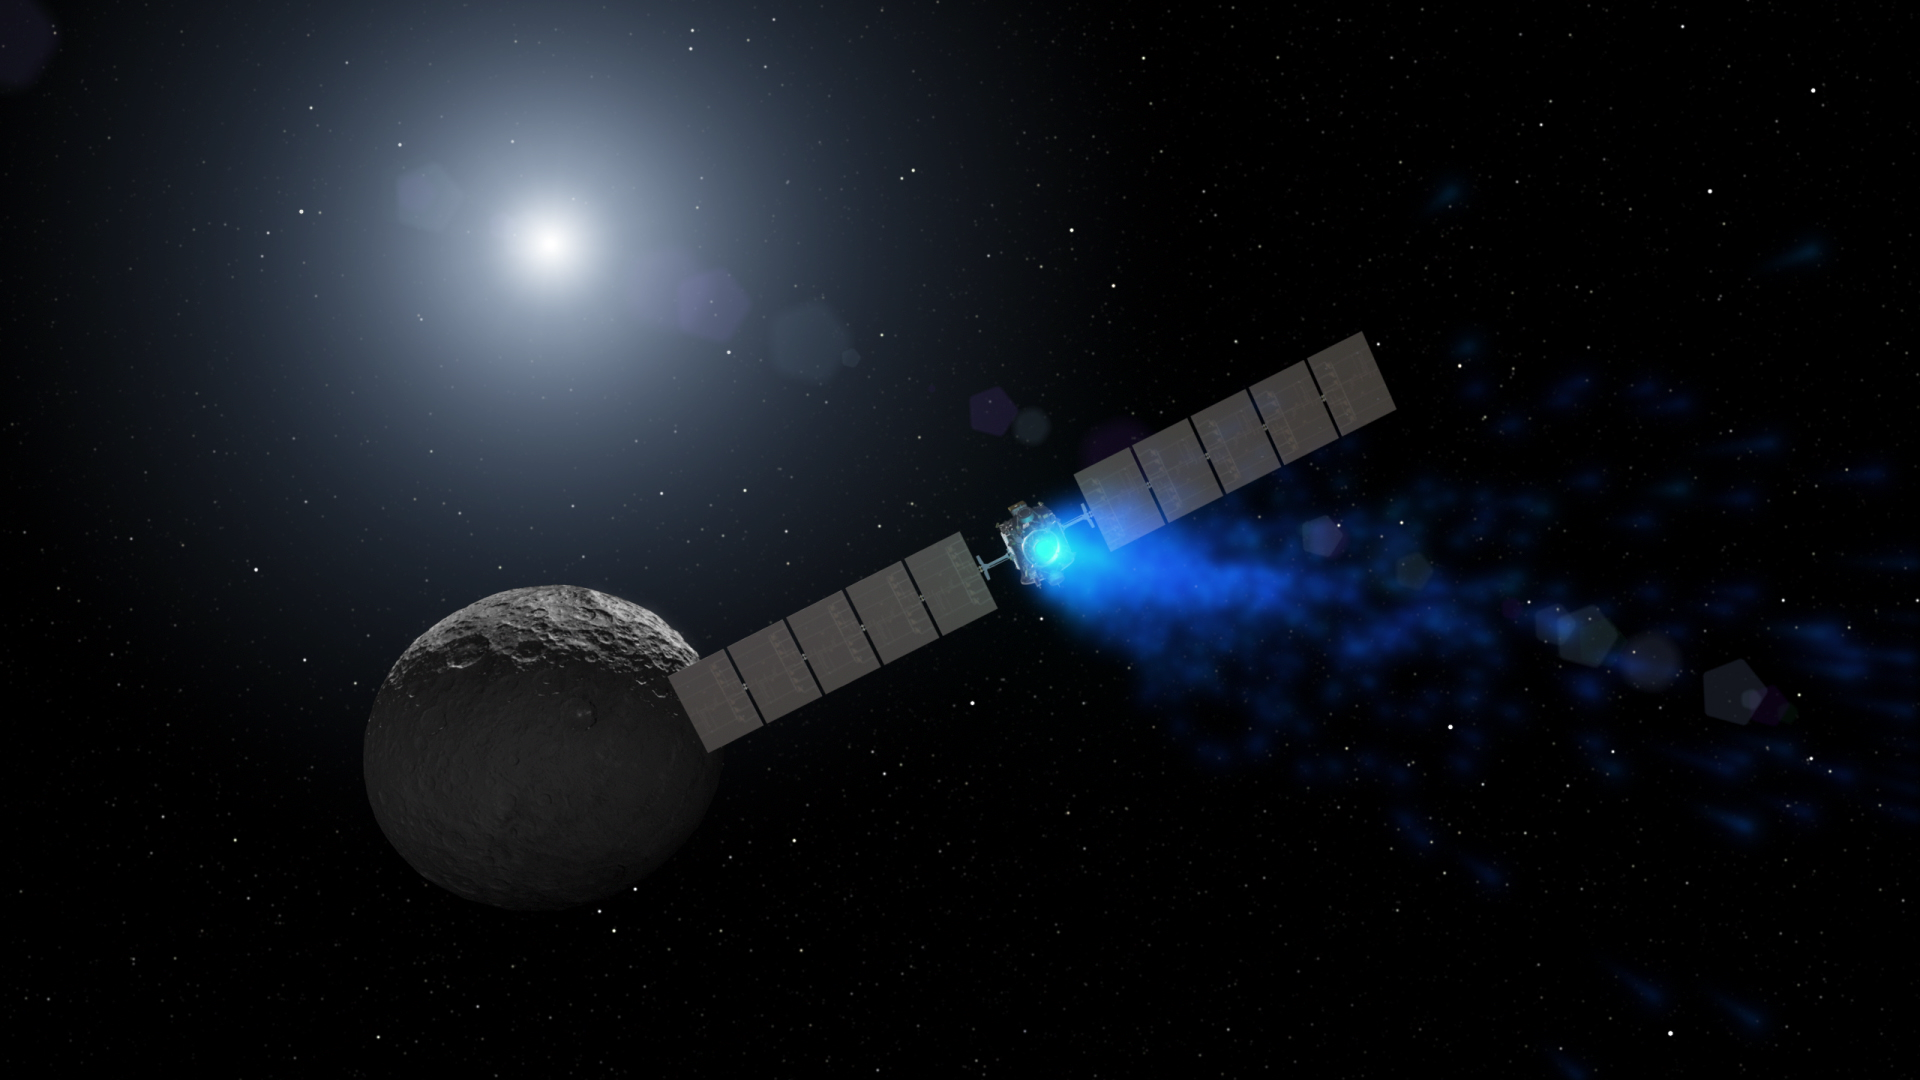

Dawn Artist’s Concept (Realistic Ceres)

This artist’s rendering shows NASA’s Dawn spacecraft maneuvering above Ceres with its ion propulsion system. Dawn arrived into orbit at Ceres on March 6, 2015, and continues to collect data about the mysterious and fascinating world. The mission celebrated its ninth launch anniversary on September 27, 2016.

This illustration is an update to PIA18921, which was produced before Dawn had mapped Ceres’ surface.

Dawn’s mission is managed by JPL for NASA’s Science Mission Directorate in Washington. Dawn is a project of the directorate’s Discovery Program, managed by NASA’s Marshall Space Flight Center in Huntsville, Alabama. UCLA is responsible for overall Dawn mission science. Orbital ATK, Inc., in Dulles, Virginia, designed and built the spacecraft. The German Aerospace Center, the Max Planck Institute for Solar System Research, the Italian Space Agency and the Italian National Astrophysical Institute are international partners on the mission team.

Credit: NASA/JPL-Caltech/UCLA/MPS/DLR/IDA